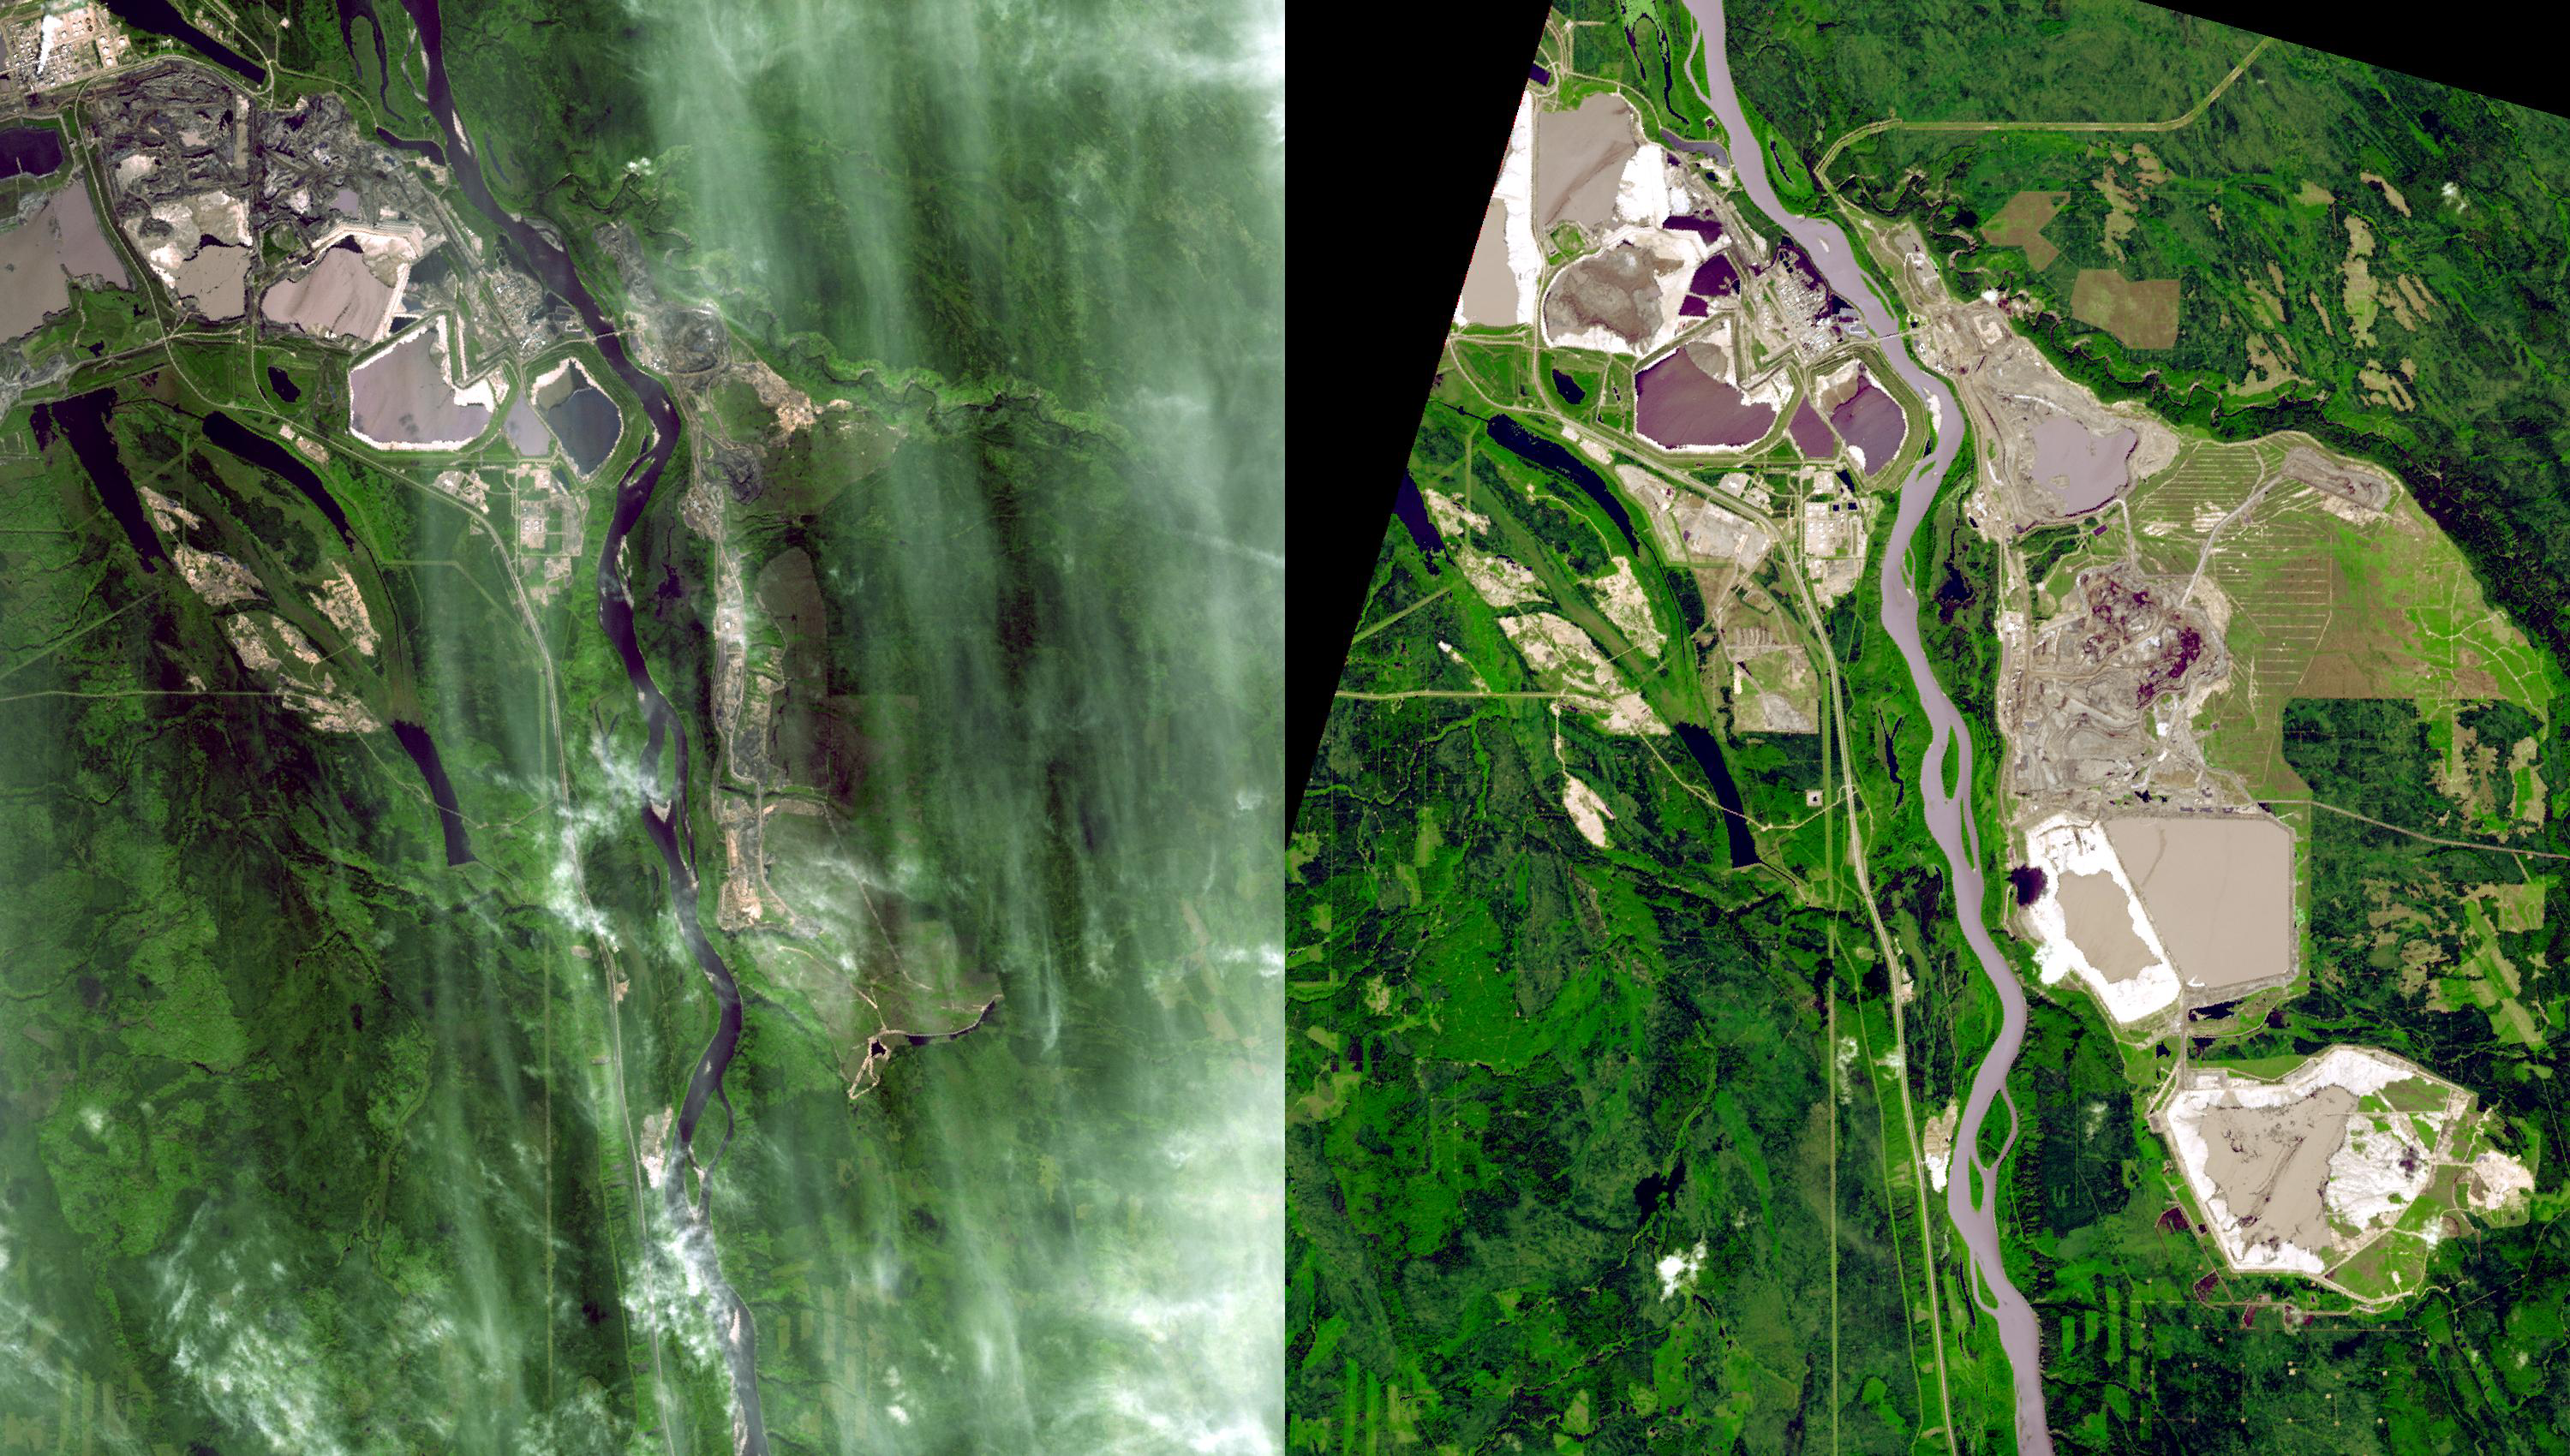

Millennium Open Pit Mine, Alberta, Canada

Near Fort McMurray, Alberta, Canada, on the east bank of the Athabasca River, are found the Steepbank and Millennium mines. These open pit mines produce oil sands that are processed to recover bitumen, and then upgrade it to refinery-ready raw crude oil, and diesel fuel.

The ASTER images were acquired September 22, 2000 and July 31, 2007, cover an area of 22.5 x 25.5 km, and are located near 57 degrees north latitude, 111.5 degrees west longitude.

The U.S. science team is located at NASA’s Jet Propulsion Laboratory, Pasadena, Calif. The Terra mission is part of NASA’s Science Mission Directorate.

Credit: NASA/GSFC/METI/ERSDAC/JAROS, and U.S./Japan ASTER Science Team